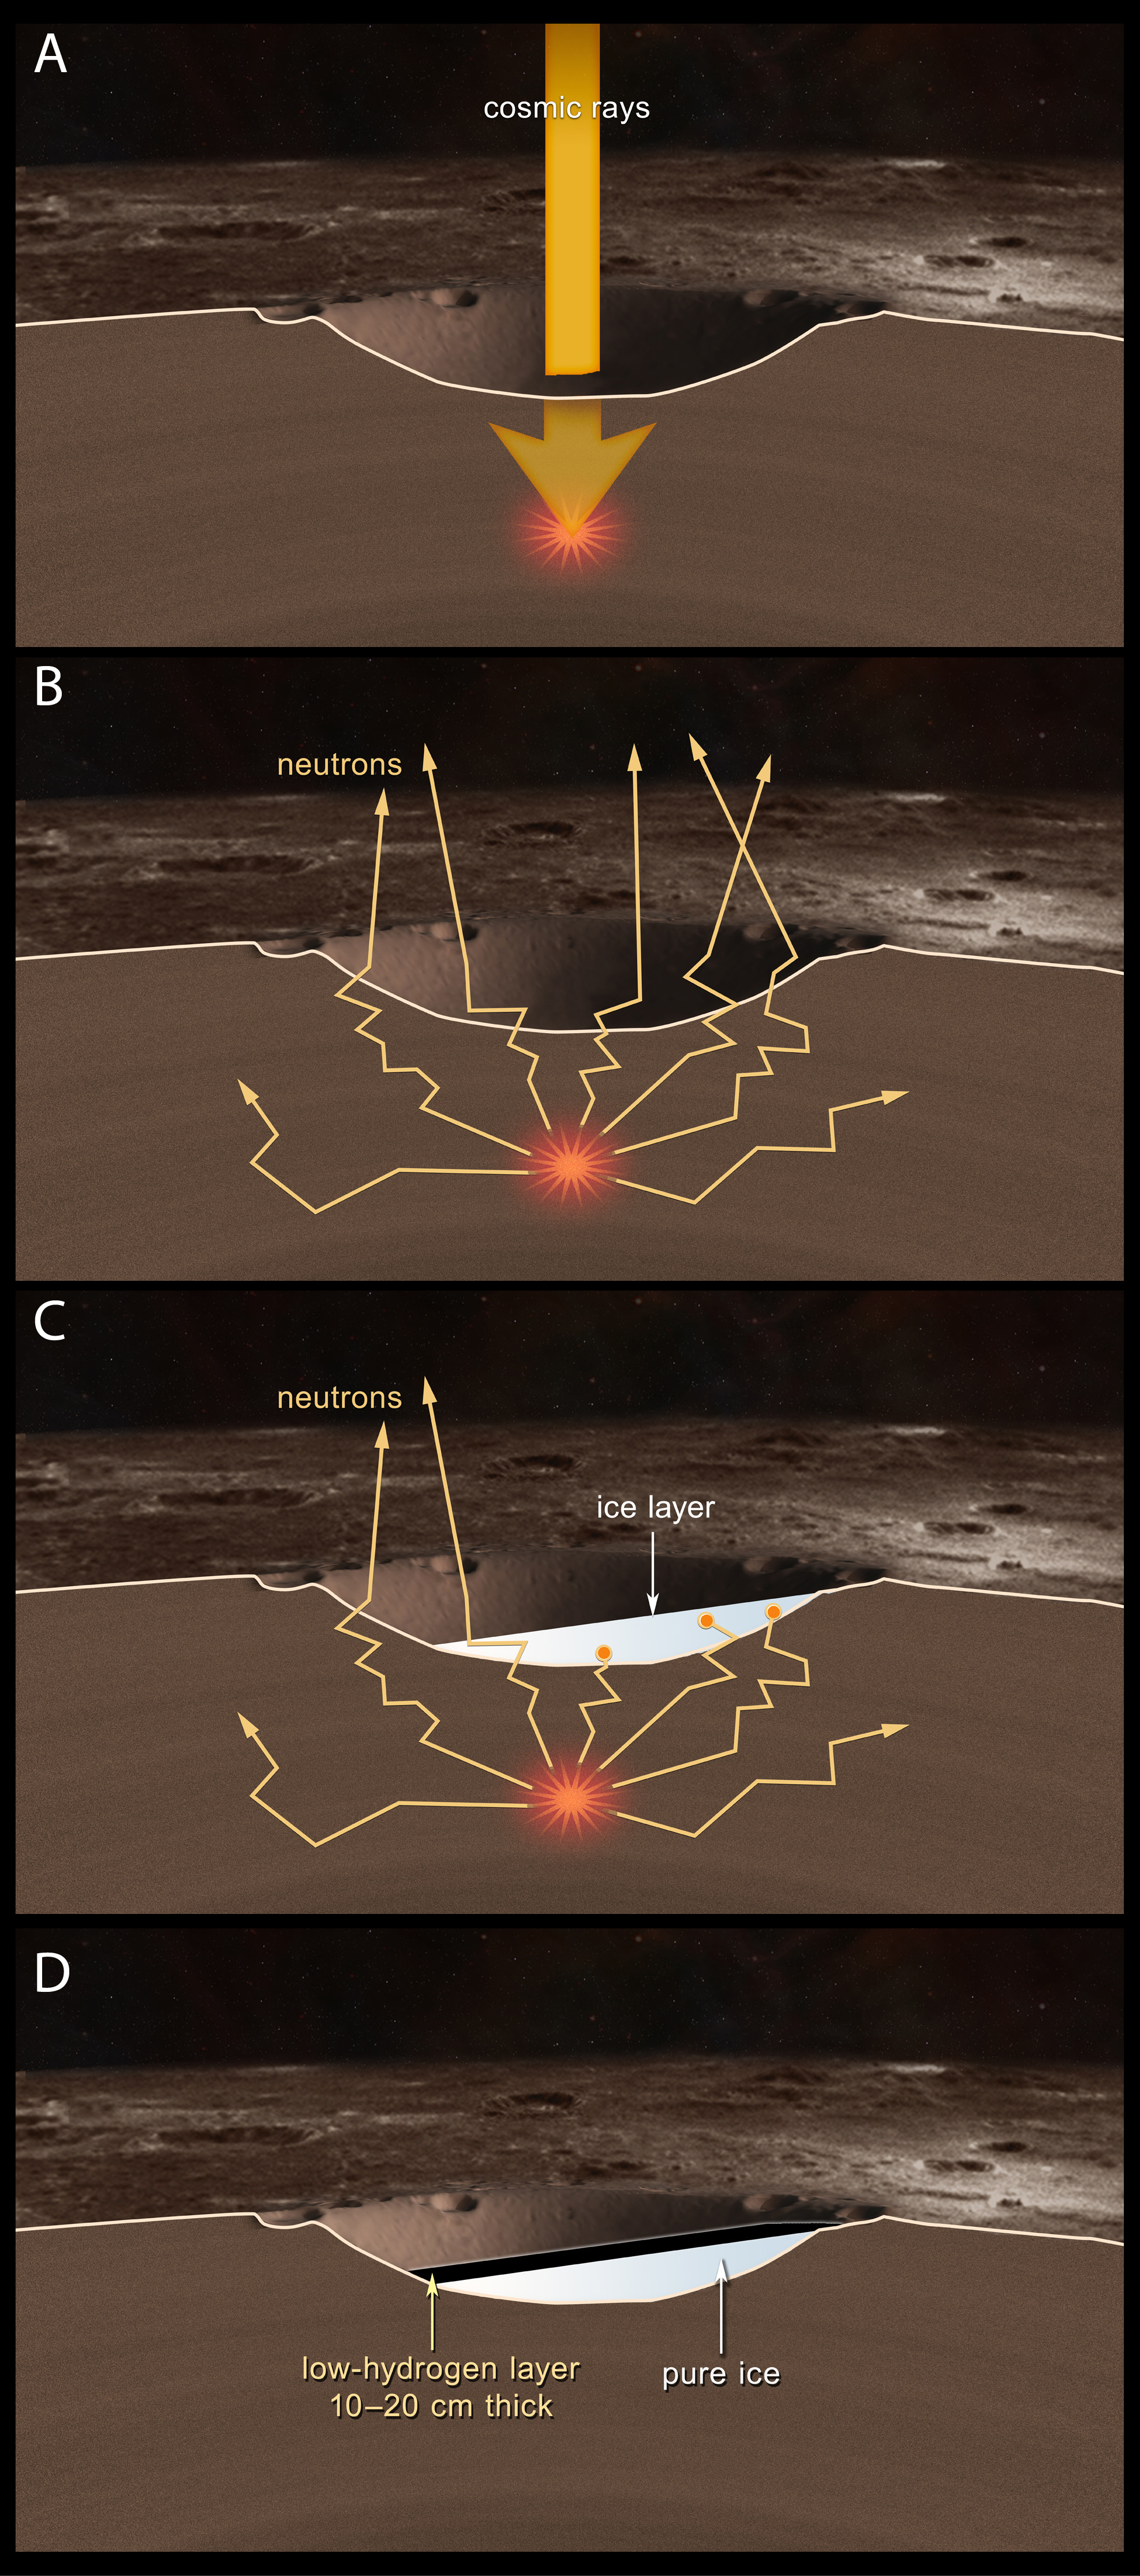

Cosmic Rays Liberate Neutrons

MESSENGER uses neutron spectroscopy to measure average hydrogen concentrations within Mercury’s radar-bright regions. Water ice concentrations are derived from the hydrogen measurements.

(A) A galactic cosmic ray (thick yellow arrow) strikes Mercury.

(B) The cosmic ray strike liberates neutrons (thin arrows) from atomic nuclei in Mercury’s near-surface material. The neutrons travel multiple meters through the surface and escape into space, where some can be detected by the Neutron Spectrometer on the orbiting MESSENGER spacecraft.

(C) A layer of water ice several meters thick is illustrated in white. Abundant hydrogen atoms within the ice stop the neutrons from escaping into space. A signature of enhanced hydrogen concentrations (and, by inference, water ice) is a decrease in the rate of MESSENGER’s detection of neutrons from the planet.

(D) MESSENGER neutron data show that Mercury’s north polar radar-bright deposits consist primarily of water ice. In most such areas, the water ice is covered by an insulating layer 10 to 20 cm thick.

The MESSENGER spacecraft is the first ever to orbit the planet Mercury, and the spacecraft’s seven scientific instruments and radio science investigation are unraveling the history and evolution of the Solar System’s innermost planet. Visit the Why Mercury? section of this website to learn more about the key science questions that the MESSENGER mission is addressing. During the one-year primary mission, MDIS acquired 88,746 images and extensive other data sets. MESSENGER is now in a year-long extended mission, during which plans call for the acquisition of more than 80,000 additional images to support MESSENGER’s science goals.

For information regarding the use of images, see the MESSENGER image use policy.

Credit: NASA/Johns Hopkins University Applied Physics Laboratory/Carnegie Institution of Washington